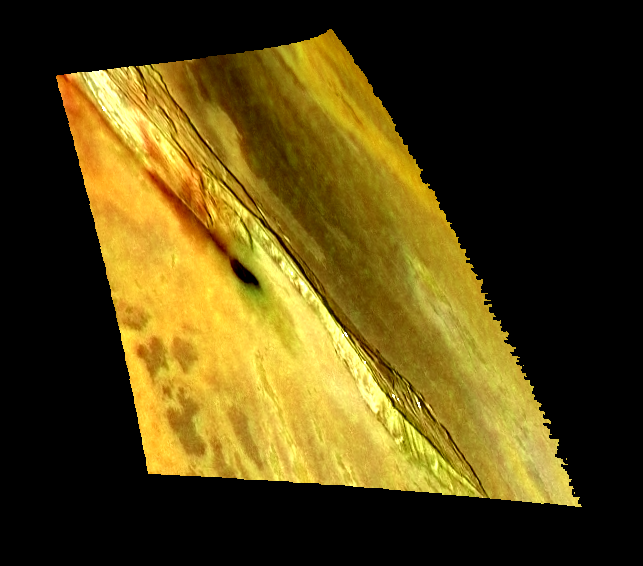

Colorized View of Zal Region, Io

This image shows one of many intriguing mountains on Jupiter’s moon Io. The image was made by combining a recent high-resolution, black and white image with earlier low-resolution color data to provide a high-resolution, color view. NASA’s Galileo spacecraft took both images.

The 240-kilometer (150-mile) long mountain in the image is south of the volcanic hot spot named Zal. The black and white version of this image was useful for showing the shape of the mountain and the small fans of debris piled against the base of its tall, steep cliffs. However, when colorized the relationship between different types of materials becomes apparent. For example, the bright, red material is believed to contain a compound of sulfur that forms when sulfur is boiled at a high temperature. Active eruptions of molten rock (lava) are the most likely source for the heat. Thus we see red sulfur where lava reaches the surface. Other sulfur compounds cover the yellow areas, and the black areas are fresh silicate lava that has not yet been coated by the yellow sulfurous materials. The green patches are still somewhat mysterious; they appear to form when red sulfur lands on warm lava and the two react in a manner that is still unknown.

In this image, it is clear that the red material has blown out of a long crack along the western side of the mountain. Lava has flowed from this crack and filled a depression (caldera). Some of the red sulfur close to the dark caldera appears to have been converted into green material. The fact that lava comes up along the faults that define the sides of the mountains provides important clues to how the mountains form and the state of the interior of Io. Scientists at the University of Arizona speculate that the formation of the mountains on Io may be related to plumes of hot material rising inside the fiery body of Io.

North is to the top and the setting sun is shining from the west. The image is centered at about 33 degrees north, 72 degrees west. The high-resolution image was taken on February 22, 2000 by NASA’s Galileo spacecraft. The image was taken by the Galileo’s onboard camera from a range of 33,500 kilometers (20,800 miles) and has a resolution of 335 meters (1,100 feet) per picture element. The color images were taken on July 3, 1999. They have resolutions of 1.3 kilometers (0.81 miles) per picture element and are illuminated from almost directly behind the spacecraft. They were taken at a distance of about 130,000 kilometers (81,000 miles) from Io.

The Jet Propulsion Laboratory, Pasadena, CA manages the mission for NASA’s Office of Space Science, Washington, DC. JPL is a division of the California Institute of Technology, Pasadena, CA.

Credit: NASA/JPL/University of Arizona